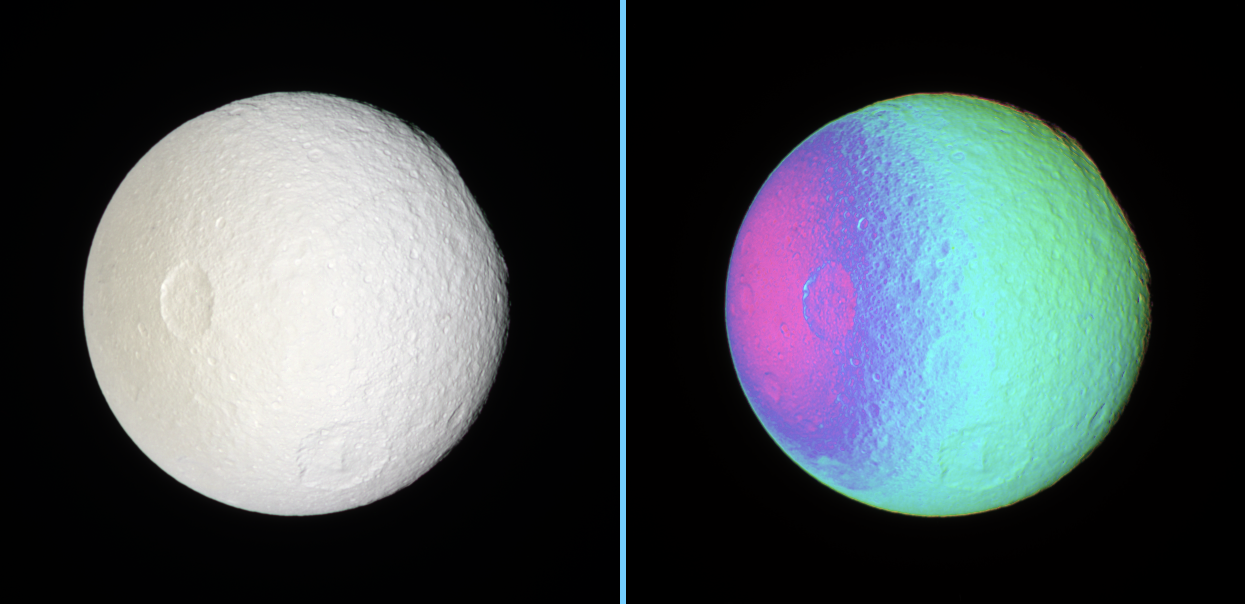

Odysseus on the Edge

False Color View of Exposing Tethys’ Surface

These side-by-side natural color and false-color views show cratered terrain on the anti-Saturn hemisphere of Tethys — the side that always faces away from Saturn.

The rim of the immense impact basin of Odysseus (450 kilometers or 280 miles across) lies on the eastern limb, at the 2 o’clock position, making the limb there appear flatter than elsewhere. Other large craters seen here are Penelope (left of center) and Melanthius (below center).

The region between Penelope and Odysseus has not previously been imaged at such high resolution before.

The natural color view was created by compositing images taken using red, green and blue spectral filters.

To create the false-color view, ultraviolet, green and infrared images were combined into a single picture that isolates and maps regional color differences. This “color map” was then superimposed over a clear-filter image that preserves the relative brightness across the body.

The combination of color map and brightness image shows how colors vary across the surface of Tethys. The origin of the color differences is not yet understood, but may be caused by subtle differences in the surface composition or the sizes of grains making up the icy surface material.

North on Tethys (1,071 kilometers, or 665 miles across) is up.

The images were taken with the Cassini spacecraft narrow-angle camera on Dec. 31, 2006 at a distance of approximately 414,000 kilometers (257,000 miles) from Tethys. Image scale is 2 kilometers (2 miles) per pixel.

The Cassini-Huygens mission is a cooperative project of NASA, the European Space Agency and the Italian Space Agency. The Jet Propulsion Laboratory, a division of the California Institute of Technology in Pasadena, manages the mission for NASA’s Science Mission Directorate, Washington, D.C. The Cassini orbiter and its two onboard cameras were designed, developed and assembled at JPL. The imaging operations center is based at the Space Science Institute in Boulder, Colo.

Credit: NASA/JPL/Space Science Institute